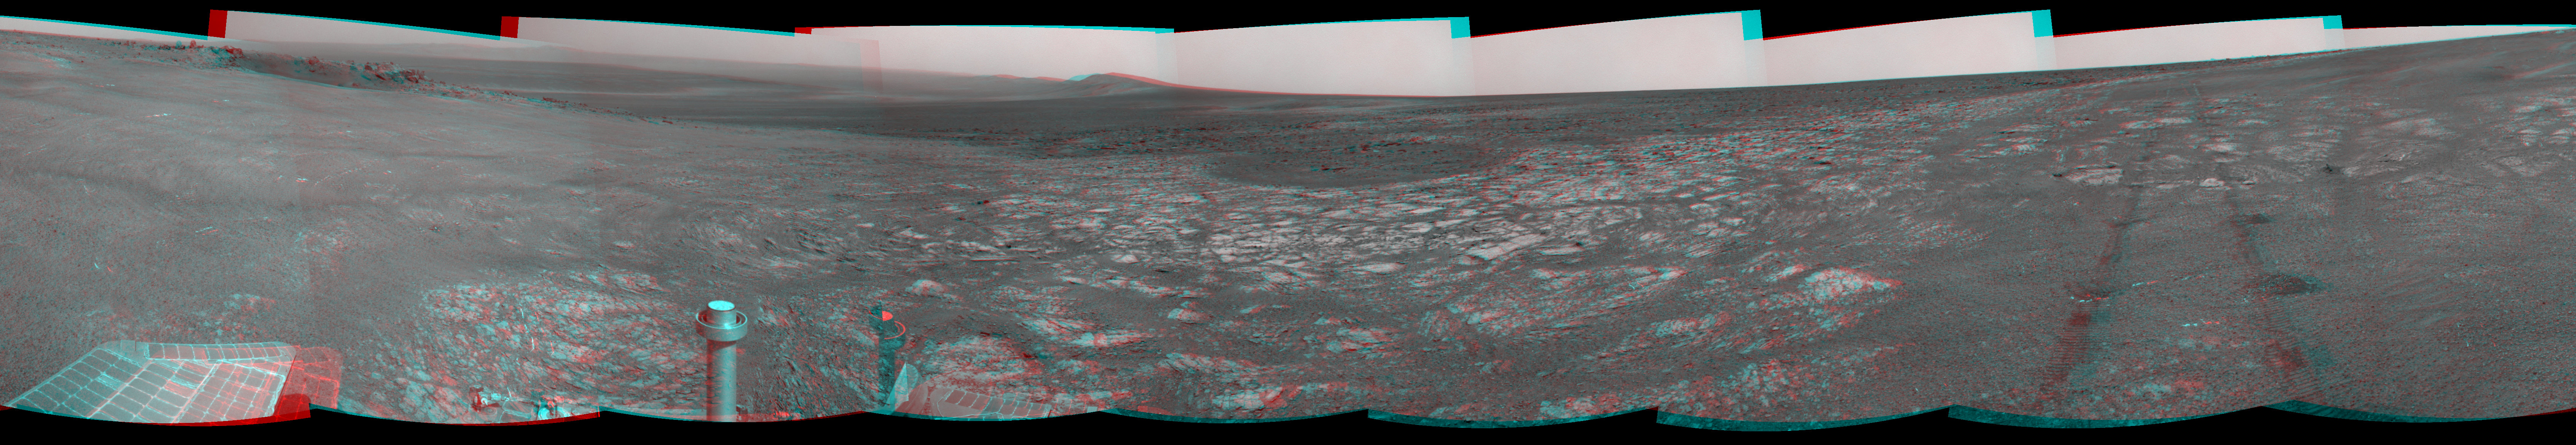

‘Spirit Point’ Vista from Opportunity, in Stereo

This stereo scene shows the view from where NASA’s Mars Exploration Rover Opportunity first arrived on the rim of Endeavour crater, an impact crater about 14 miles (22 kilometers) in diameter. The scene appears three dimensional when viewed through red-blue glasses with the red lens on the left.

The location of Opportunity’s arrival at Endeavour is informally named “Spirit Point,” as a tribute to Opportunity’s rover twin, Spirit, which stopped communicating in March 2010 after more than six years of work on Mars.

The scene encompasses nearly a full circle, from northeast at the left, around to straight north at the right. The small crater on Endeavour’s rim near the left edge of the scene is informally named “Odyssey,” as a tribute to the Mars Odyssey orbiter, which has served as the communications relay for nearly all of the data sent by Opportunity and Spirit since they landed on Mars in January 2004.

Orbital observations suggest that the rim of Endeavour crater will offer Opportunity access to rocks from an earlier, less-acidic wet environment than the ancient wet environment that left its signature in rocks Opportunity has examined so far. “Cape York” is the Endeavor rim fragment that encompasses Spirit Point and Odyssey crater at its southern end, and extends about half a mile (800 meters) to the northeast. The next rim fragment counterclockwise around Endeavour begins at “Solander Point,” on the horizon to the south, near the center of this view.

The tracks left by Opportunity’s wheels as the rover arrived at the rim are visible on the right. For scale, the distance between the two parallel tracks is about 3.3 feet (1 meter).

Opportunity’s navigation camera took the images that are combined into this mosaic. Some of the component images were taken on the 2,681st Martian day, or sol, of Opportunity’s work on Mars (Aug. 9, 2011). That was the sol that the rover completed a three-year journey of more than 13 miles (21 kilometers) from its last previous major destination, Victoria crater. The rest of the component images were taken the next sol.

Credit: NASA/JPL-Caltech